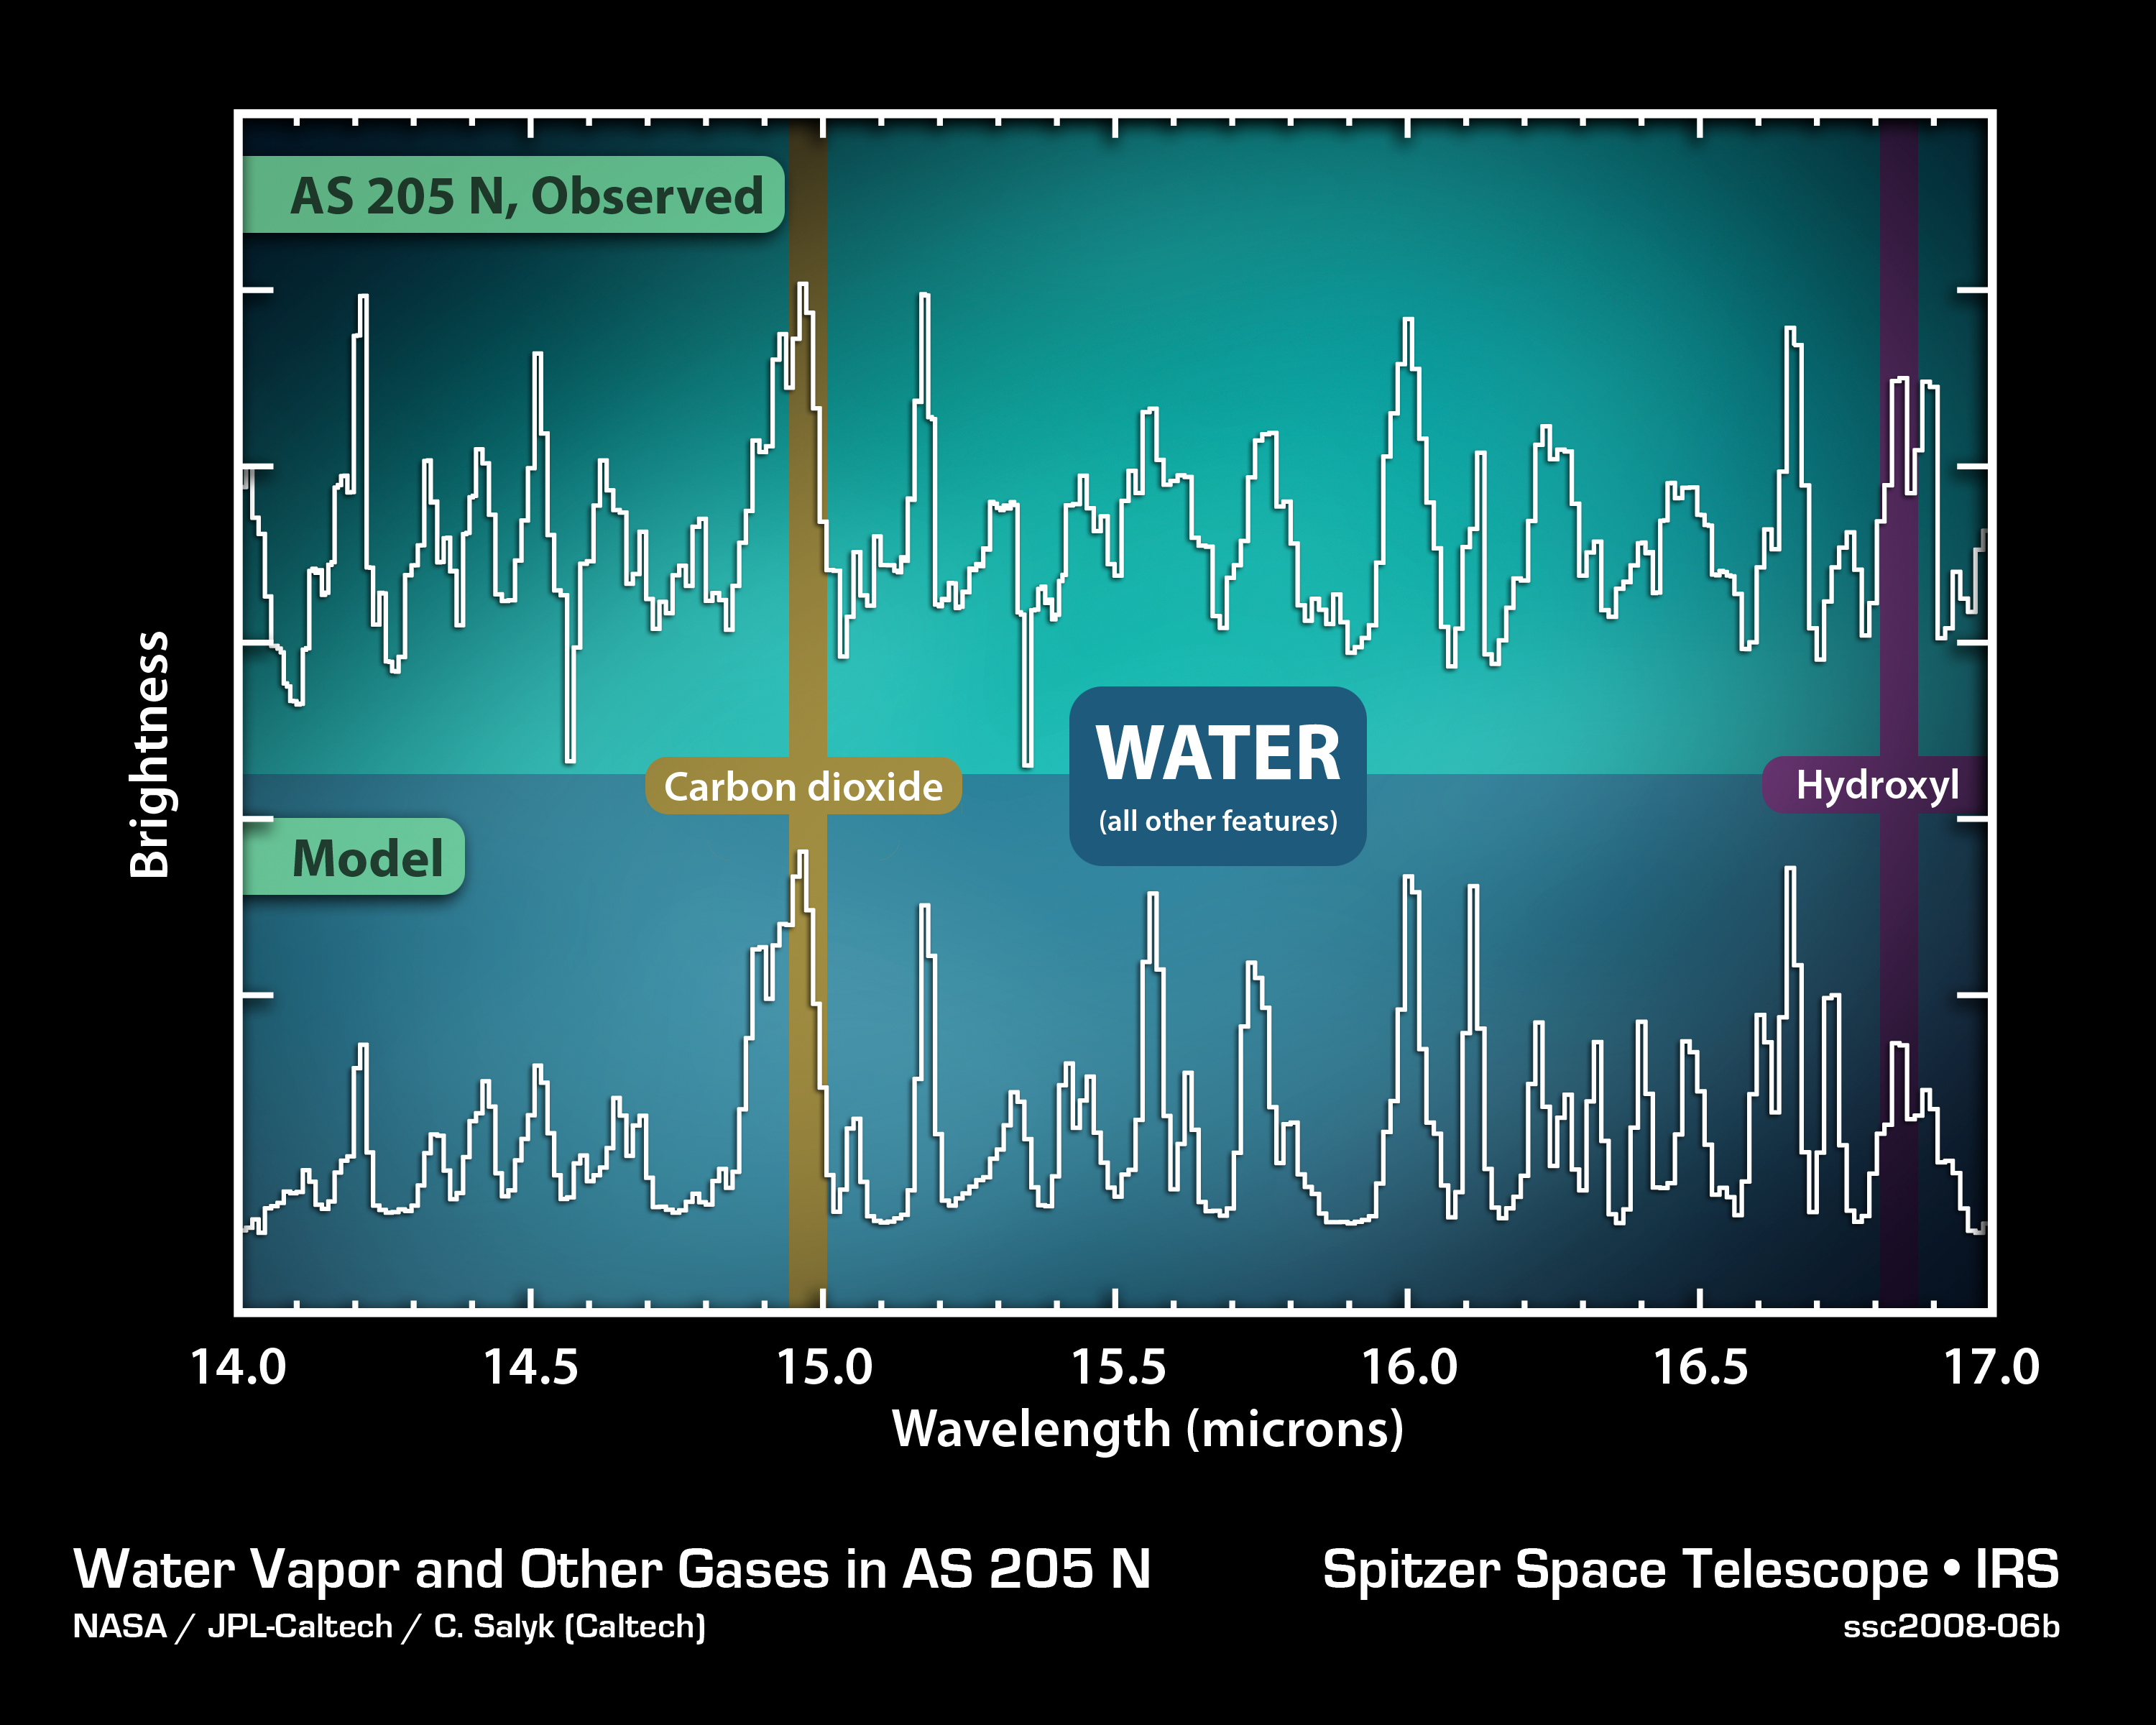

Water Vapor in the Young Planetary Disk of AS 205N

This plot of infrared data shows the strong signature of water vapor in the disk of gas and dust surrounding a young star.

The data on the top line were captured by NASA's Spitzer Space Telescope's spectrograph, which collects light and sorts it according to color, or wavelength. In this case, infrared light from gases around the star AS 205 N was broken up into the wavelengths listed on the horizontal axis of the plot. The sharp spikes are called spectral lines, and each molecule has its own unique pattern, much like a fingerprint. The pattern of spikes reveals the signature of water vapor, along with smaller amounts of carbon dioxide and hydroxyl.

By comparing the observed data with a model, shown on the lower line, astronomers can determine the physical and chemical details of the region. The model is constructed by adjusting the relative spectral contributions of each chemical component until the theoretical line matches the observed data. The calculations that went into the model provide information on how much of a given material is present, what its temperature is and how much area it covers.

Credit: NASA/JPL-Caltech/J.Carr (Naval Research Laboratory)